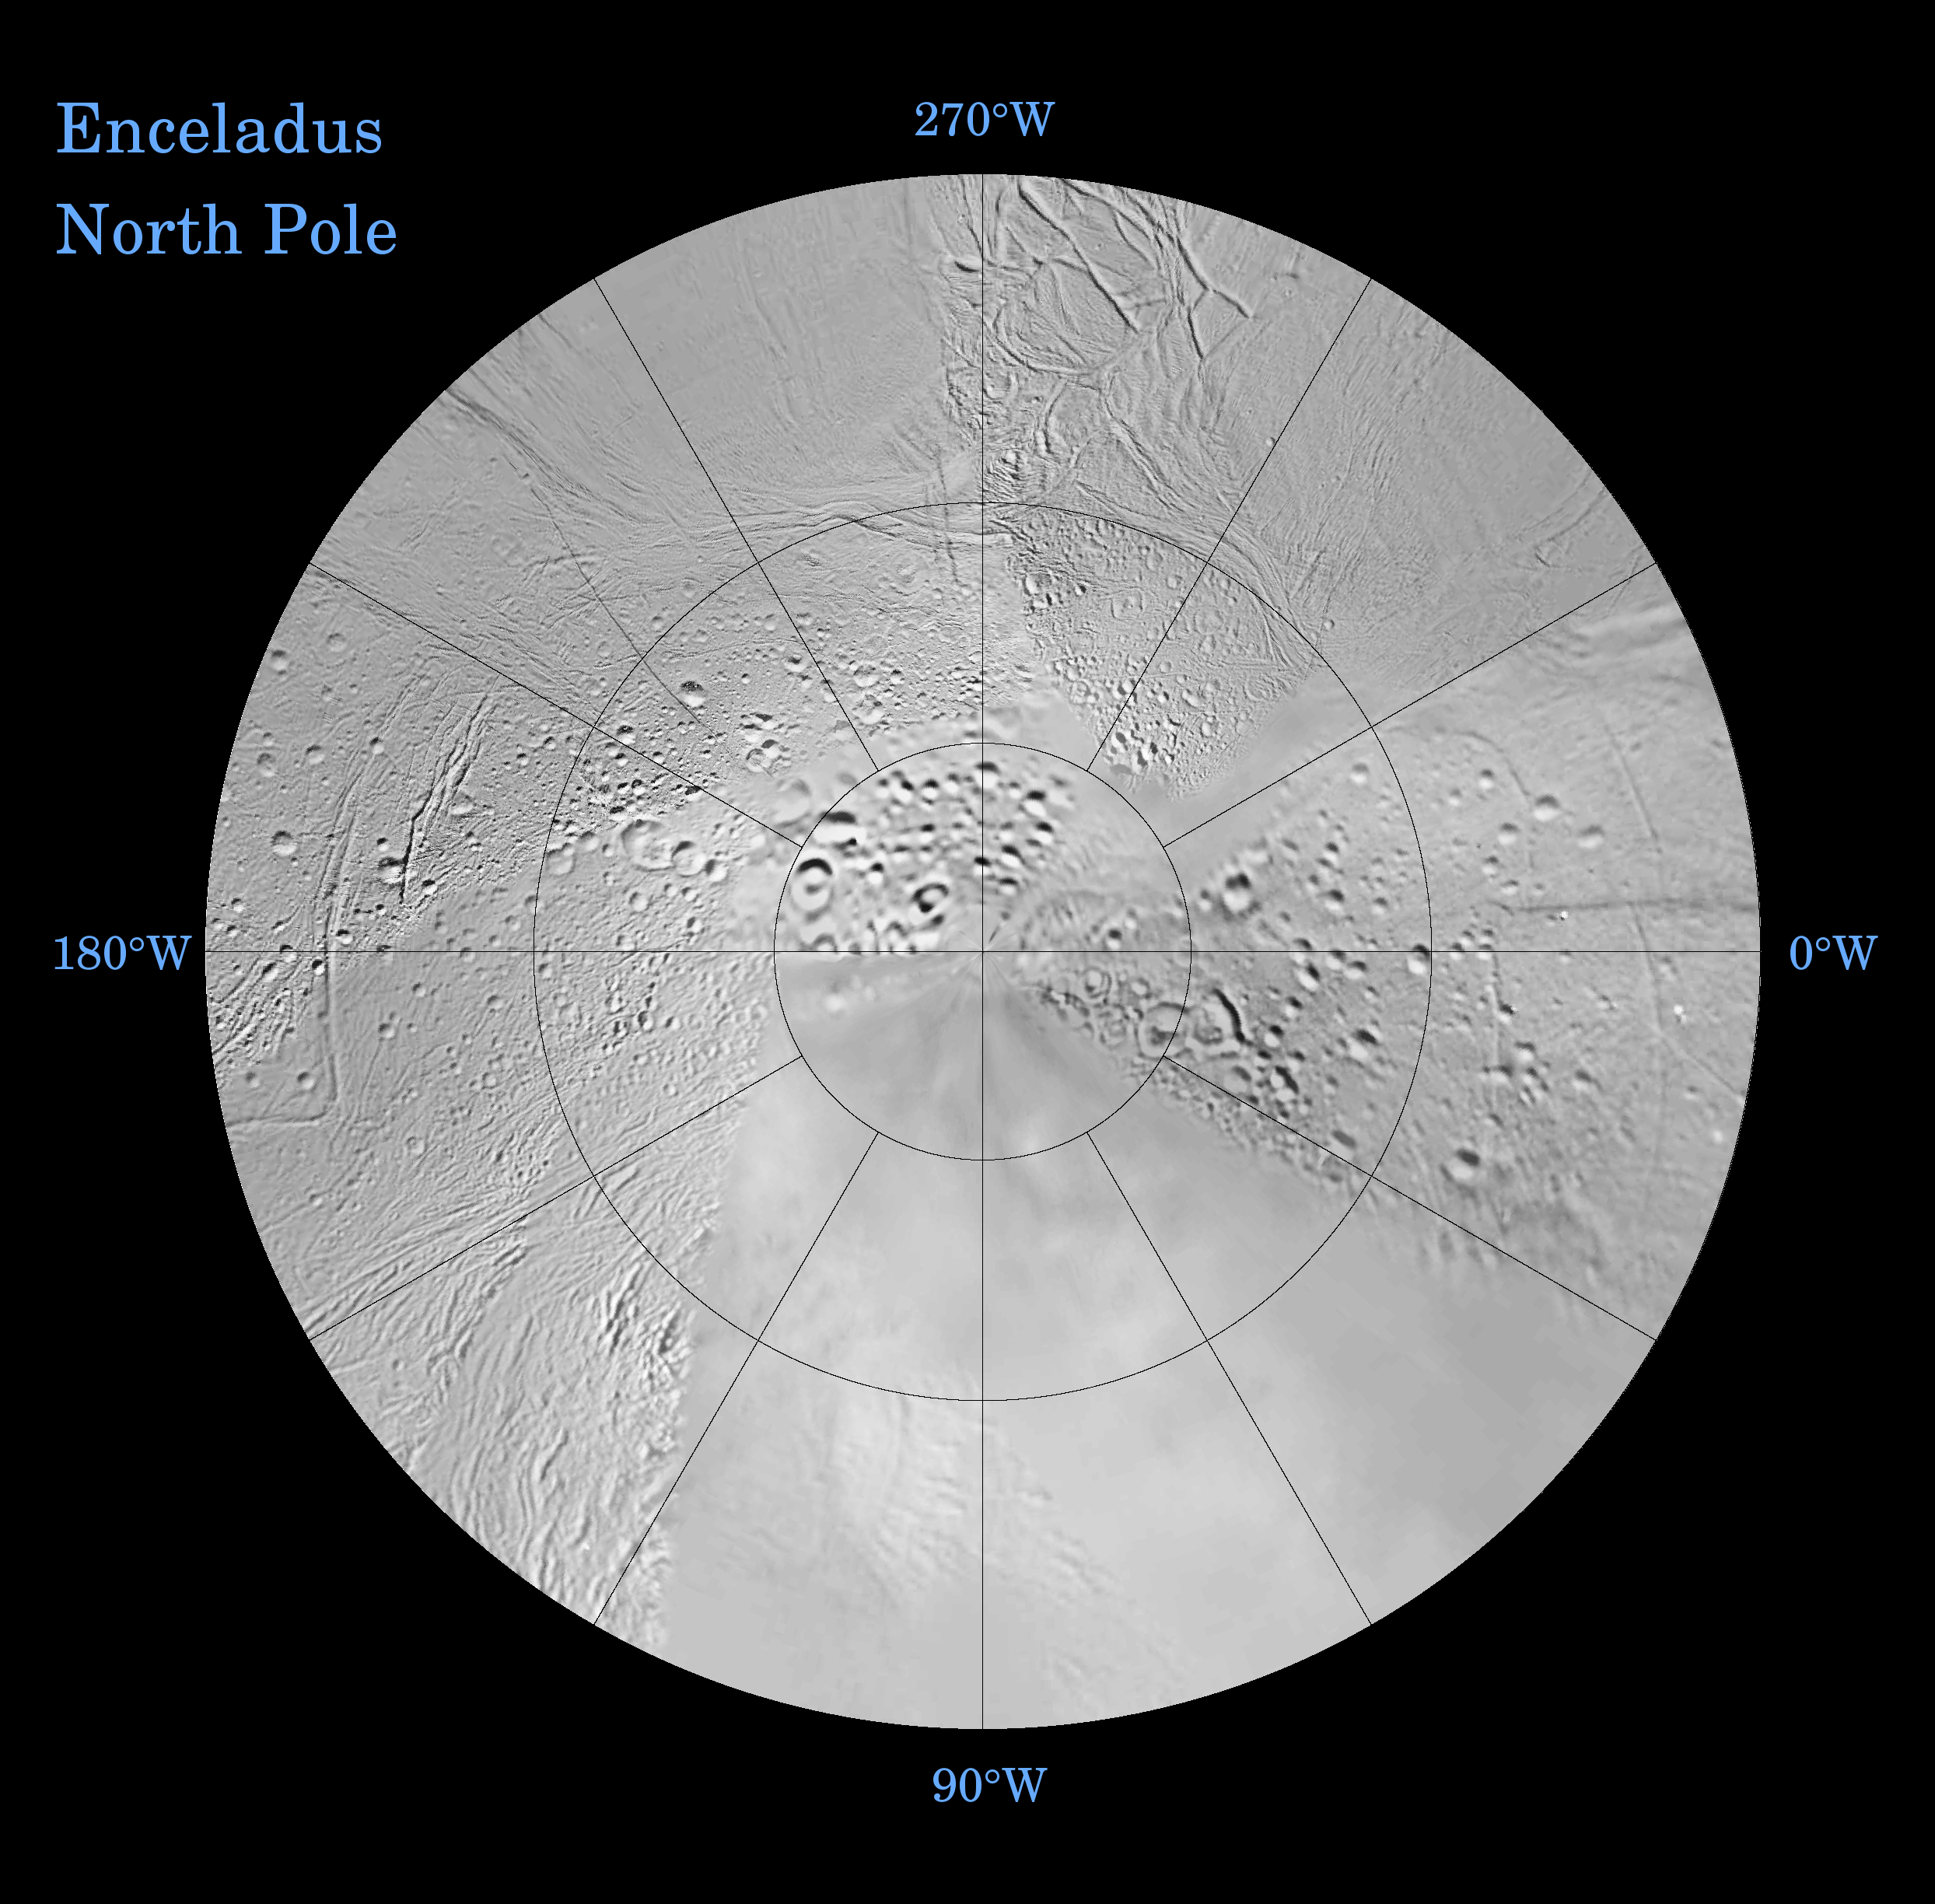

Enceladus: North and South (Northern Polar Projection)

The northern hemisphere of Enceladus is seen in this polar stereographic map, mosaicked from the best-available Cassini and Voyager clear-filter images.

The map is centered on the north pole and surface coverage extends to the equator. Gridlines show latitude and longitude in 30-degree increments.

This map is being released along with a southern polar projection map (See PIA07720).

These two maps show that the character of terrains near the north pole (shown here) differs strongly from those near the south pole. Terrain near the north pole is among the most heavily cratered and oldest on the surface of Enceladus. The northern hemisphere map shows that a broad band of cratered terrain extends from the equator on the Saturn-facing side (centered on 0-degrees longitude), over the pole and to the equator on the anti-Saturn side (centered on 180-degrees longitude). Terrains near the equator and mid-latitudes on the leading (90 degrees West) and trailing (270 degrees West) sides of Enceladus are much less heavily cratered and are characterized by intense zones of fracturing and faulting.

As seen in the southern hemisphere map (PIA07720), the band of cratered terrain at 0 and 180 degrees longitude extends southward from the equator. However, poleward of about 55 degrees south latitude, the cratered terrain is interrupted and replaced by a conspicuously fractured terrain around the pole that is nearly devoid of impact craters. In contrast to the very old north polar terrain, the southern polar terrain is among the youngest on the surface of Enceladus.

Within the southern polar region is a group of prominent parallel “stripes” made up of fractures that are delineated by relatively dark reflective (albedo) markings flanking the sides of each fracture.

An interesting property of the parallel fracture system is that each appears to turn back at its westernmost segment as if it has been “bent” or “folded” into a hook-like curve. Similar patterns of folded or kinked fractures can be found throughout the region – a unique feature of the south polar terrains.

Credit: NASA/JPL/Space Science Institute